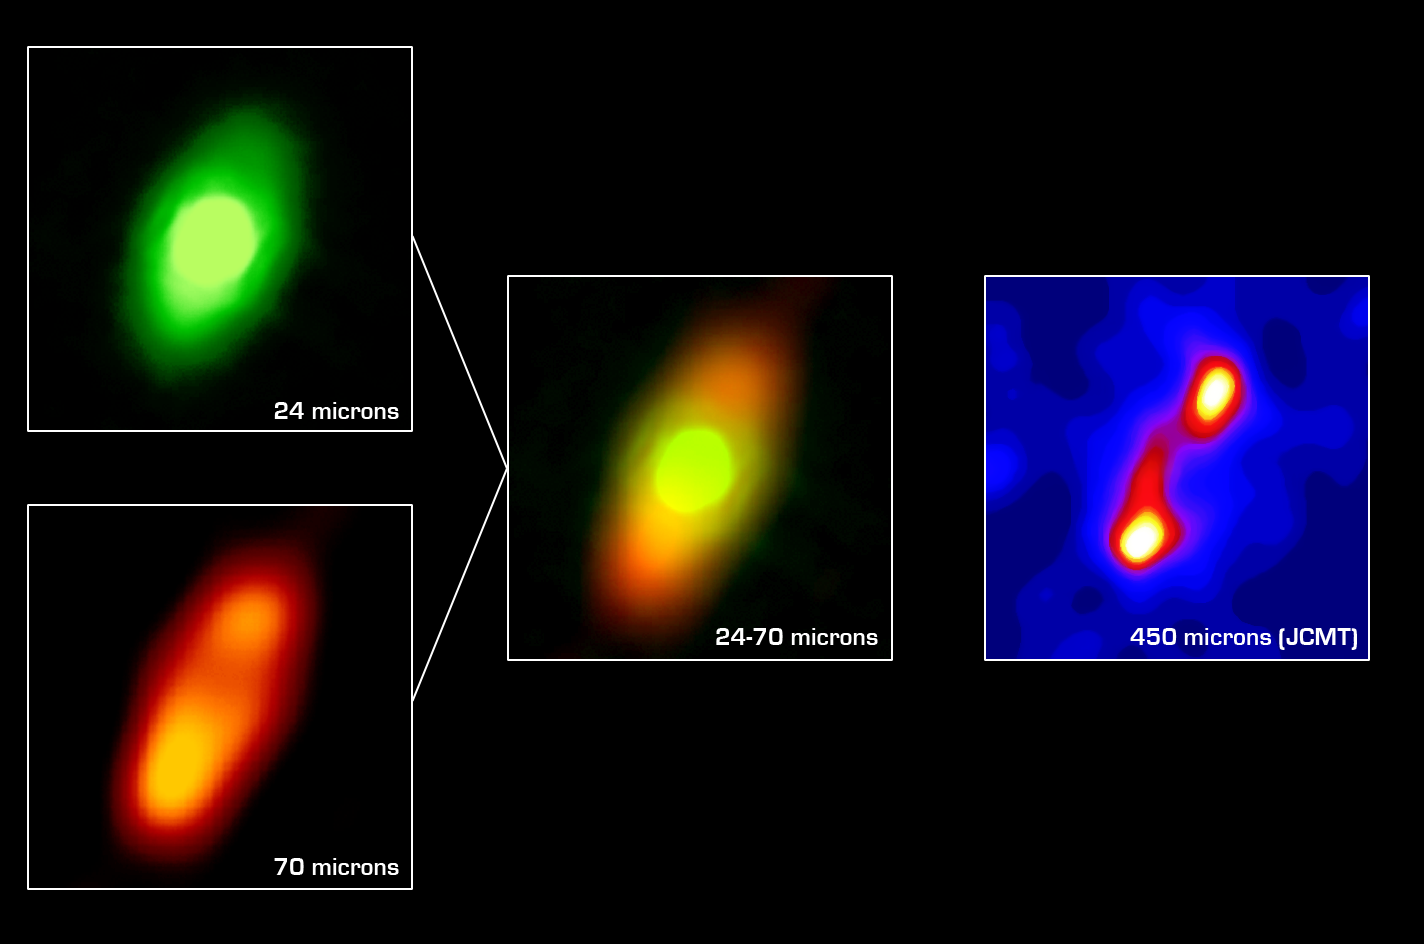

Circumstellar Disk Around Fomalhaut

The NASA Spitzer Space Telescope has obtained the first infrared images of the dust disc surrounding Fomalhaut, the 18th brightest star in the sky. Planets are believed to form from such a flattened disc-like cloud of gas and dust orbiting a star very early in its life. The Spitzer telescope was designed in part to study these circumstellar discs, where the dust particles are so cold that they radiate primarily at infrared wavelengths. Located in the constellation Piscis Austrinus, the parent star and its putative planetary system is found at a distance of 25 light-years.

Twenty years ago, the Infrared Astronomical Satellite, the first orbiting infrared telescope, detected much more infrared radiation coming from Fomalhaut than was expected for a normal star of this type. The dust is presumed to be debris left over from the formation of a planetary system. However, the satellite did not have adequate spatial resolution to image the dust directly. Subsequent measurements with sub-millimeter radio telescopes suggested that Fomalhaut is surrounded by a huge dust ring 370 astronomical units (an astronomical unit is the average distance between the Sun and Earth), or 34 billion miles (56 billion kilometers) in diameter. This corresponds to a size of nearly five times larger than our own solar system. Moreover, the sub-millimeter observations (far right image) revealed that the ring was inclined 20 degrees from an edge-on view.

The new images obtained with the multiband imaging photometer instrument onboard Spitzer confirm this general picture, while revealing important new details of Fomalhaut’s circumstellar dust. The 70-micron image (lower left) clearly shows an asymmetry in the dust distribution, with the southern lobe one-third brighter than the northern. Such an unbalanced structure could be produced by a collision between moderate-sized asteroids in the recent past (releasing a localized cloud of dust) or by the steering effects of ring particles by the gravitational influence of an unseen planet.

At 24 microns (upper left), the Spitzer image shows that the center of the ring is not empty. [Note that an image of a reference star was subtracted from the Fomalhaut image to reveal the faint disc emission.] Instead, the ‘doughnut hole’ is filled with warmer dust that extends inward to within at least 10 astronomical units of the parent star. This warm inner disc of dust occupies the region that is most likely to be occupied by planets and may be analogous to our solar system’s ‘zodiacal cloud’ — but with considerably more dust. One possible explanation for this warmer dust is that comets are being nudged out of the circumstellar ring by the gravitational influence of massive planets. These comets then loop in toward the central star, releasing dust particles just as comets do in our own solar system.

Credit: NASA/JPL/Caltech/Maxwell Telescope